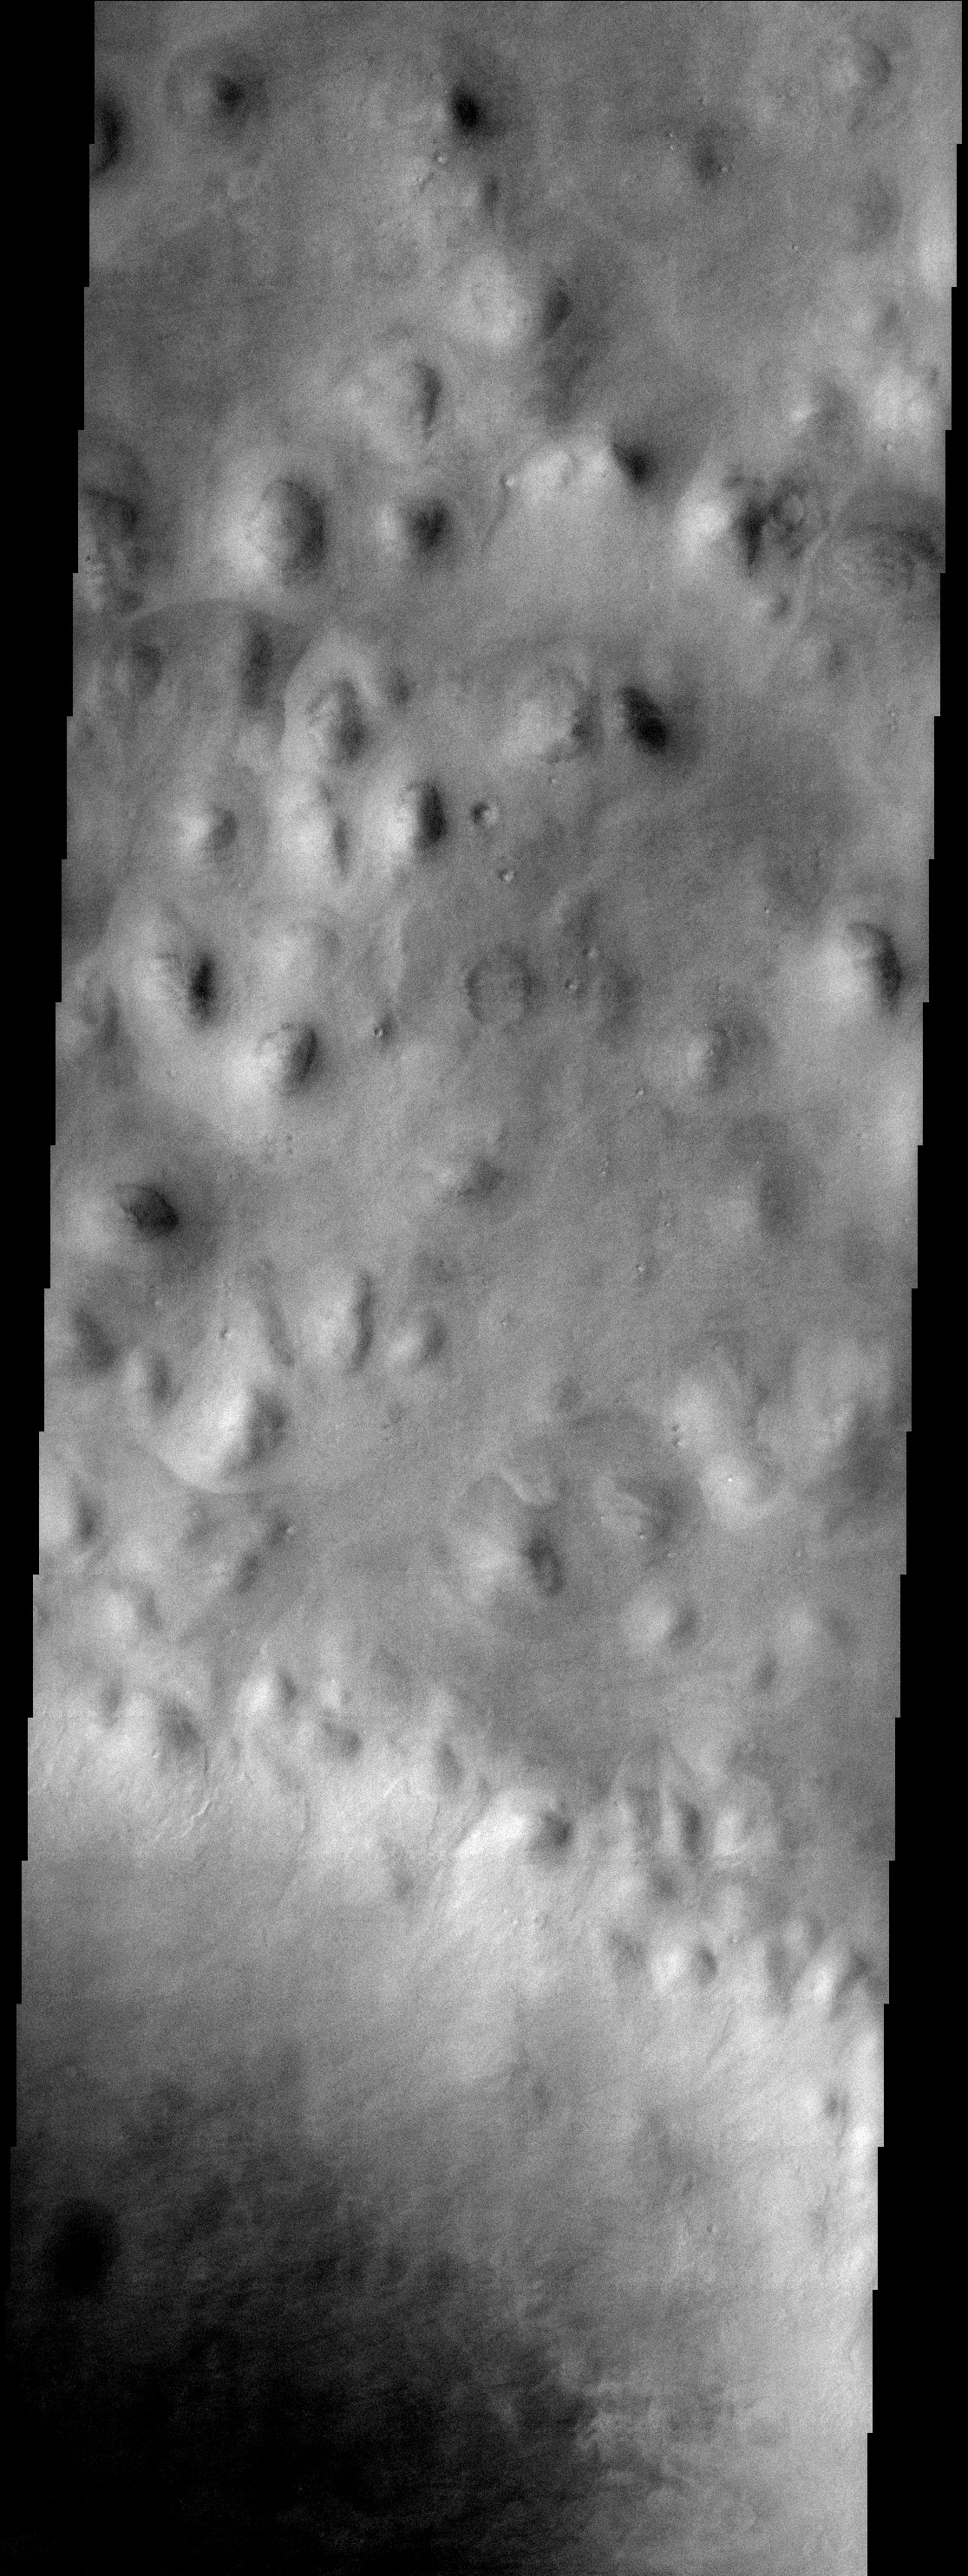

Bumpy Terrain

Hills abound in this portion of Mars located in the Vastitas Borealis region of the high northern plains. These hills are part of Scandia Colles. Note that some of the hills have aprons surrounding them. The northern part of Milankovic crater is visible in the lower portion of this image.

Note: this THEMIS visual image has not been radiometrically nor geometrically calibrated for this preliminary release. An empirical correction has been performed to remove instrumental effects. A linear shift has been applied in the cross-track and down-track direction to approximate spacecraft and planetary motion. Fully calibrated and geometrically projected images will be released through the Planetary Data System in accordance with Project policies at a later time.

NASA’s Jet Propulsion Laboratory manages the 2001 Mars Odyssey mission for NASA’s Office of Space Science, Washington, D.C. The Thermal Emission Imaging System (THEMIS) was developed by Arizona State University, Tempe, in collaboration with Raytheon Santa Barbara Remote Sensing. The THEMIS investigation is led by Dr. Philip Christensen at Arizona State University. Lockheed Martin Astronautics, Denver, is the prime contractor for the Odyssey project, and developed and built the orbiter. Mission operations are conducted jointly from Lockheed Martin and from JPL, a division of the California Institute of Technology in Pasadena.

Credit: NASA/JPL/Arizona State University